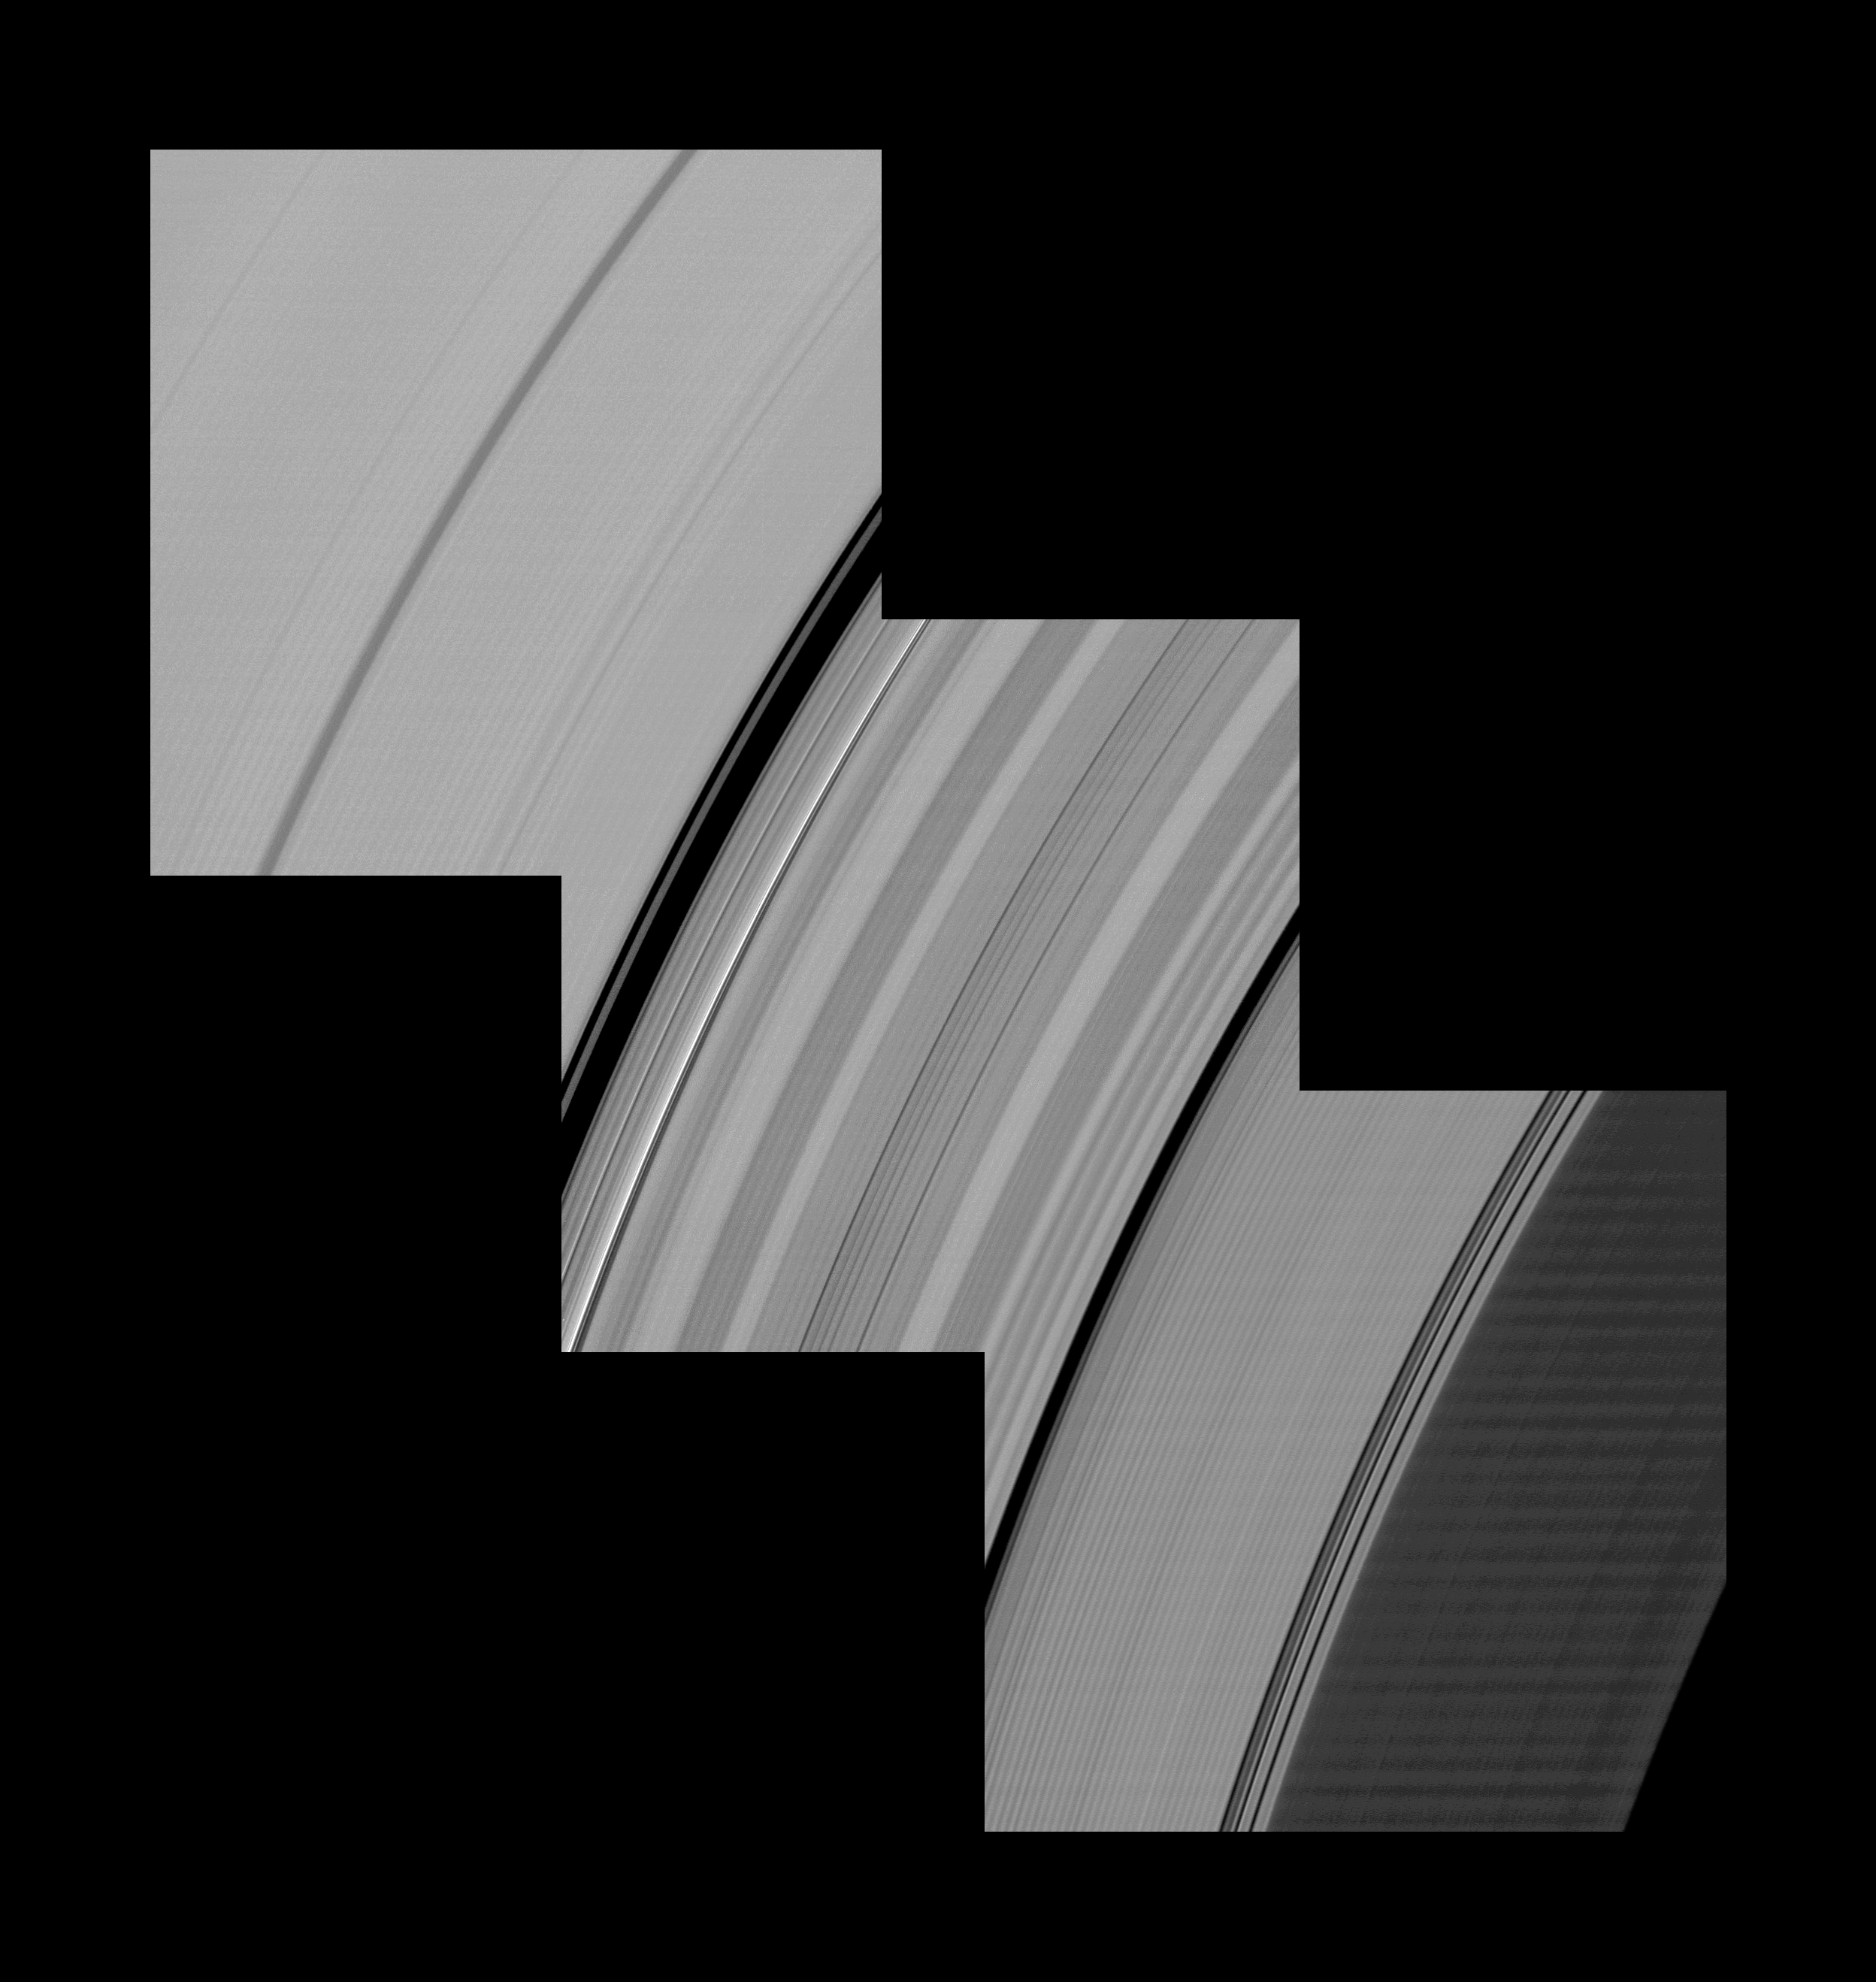

Extensive Spiral Corrugations

Alternating light and dark bands, extending a great distance across Saturn’s D and C rings, are shown here in these Cassini images taken one month before the planet’s August 2009 equinox.

The C ring stretches across the upper left and middle of the mosaic image. The D ring is barely visible amid the noise in the lower right of the image.

The periodic brightness variations in the rings have a subtler, narrow appearance in this mosaic of three Cassini images than other larger features of the rings, such as the Colombo Gap which appears as a black arc on the left of the center frame of the mosaic. These brightness variations are almost certainly caused by the changing slopes in the rippled ring plane, much like the corrugations of a tin roof. Although previous Cassini observations (see PIA08325) had revealed corrugations in the D ring extending over 800 miles (500 kilometers), this image shows these features extending for 10,000 kilometers (6,200 miles) into the C ring.

Later equinox images revealed the true dimension of this corrugation, extending completely across the C ring, right up to the inner B ring edge for a total breath of about 19,000 kilometers (11,000 miles) — see PIA11670 and PIA11671.

This and other new imagery support earlier evidence that something dramatic happened in the early 1980s to initiate this feature.

In 2006, imaging scientists speculated that a collision with a comet or asteroid may have disturbed the D ring. The C-ring and D-ring corrugations are part of the same phenomena, and were probably produced in the same event. For a graphic showing how the corrugation could have formed after a cloud of cometary debris struck and tilted the rings, see PIA12820.

Whatever caused the corrugation apparently tilted a vast region of the inner rings relative to Saturn’s gravitational field in a relatively short period of time during the early 1980s. In the intervening years, the natural tendency for inclined orbits to systematically and slowly wobble at different rates, depending on their distance from Saturn, has created a tightly wound spiral corrugation in the ring plane.

These images and others like them are only possible around the time of Saturn’s equinox which occurs every half-Saturn-year (equivalent to about 15 Earth years). The illumination geometry that accompanies equinox lowers the sun’s angle to the ring plane, significantly darkens the rings, and causes out-of-plane structures to cast long shadows across the rings. Cassini’s cameras have spotted not only the predictable shadows of some of Saturn’s moons (see PIA11657), but also the shadows of newly revealed vertical structures in the rings themselves (see PIA11665).

This view looks toward the unilluminated side of the rings from about 24 degrees above the ring plane. The D ring has been brightened relative to C ring to enhance visibility.

The images were taken in visible light with the Cassini spacecraft narrow-angle camera on July 11, 2009. The view was acquired at a distance of approximately 470,000 kilometers (292,000 miles) from Saturn and at a Sun-Saturn-spacecraft, or phase, angle of 25 degrees. Image scale is 2 kilometers (1 mile) per pixel.

The Cassini-Huygens mission is a cooperative project of NASA, the European Space Agency and the Italian Space Agency. The Jet Propulsion Laboratory, a division of the California Institute of Technology in Pasadena, manages the mission for NASA’s Science Mission Directorate, Washington, D.C. The Cassini orbiter and its two onboard cameras were designed, developed and assembled at JPL. The imaging operations center is based at the Space Science Institute in Boulder, Colo.

Credit: NASA/JPL/Space Science Institute